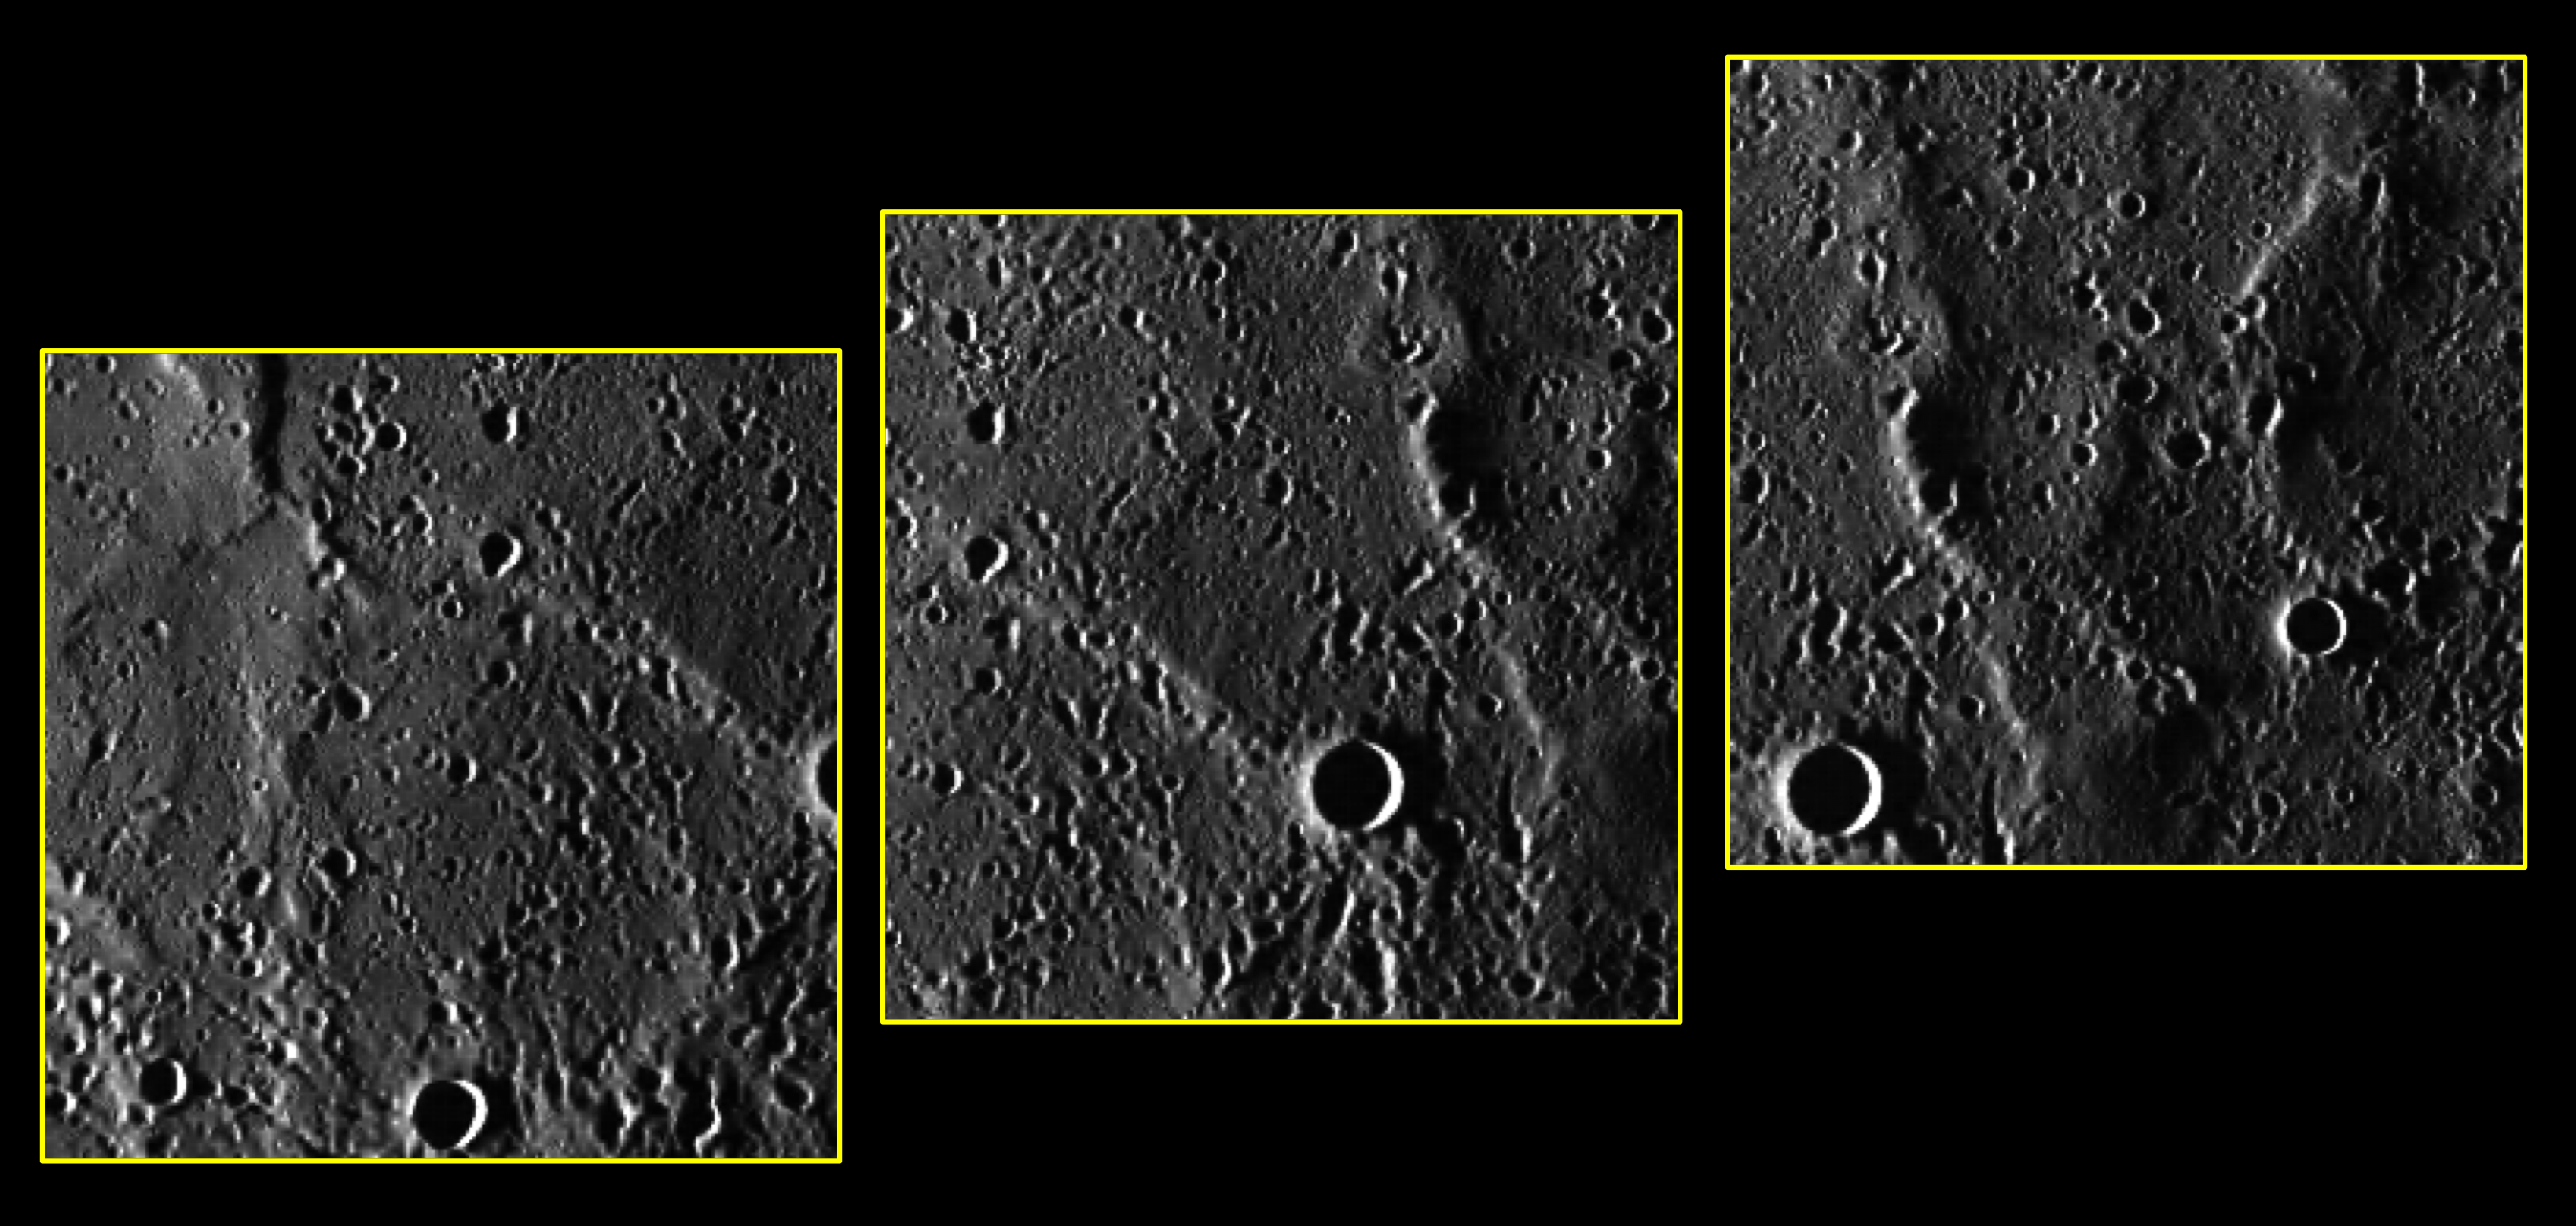

Polar Express

These three images are of Mercury’s far-northern “Arctic” region, skirting the 80° N latitude circle, and bring us a glimpse of territory not previously imaged by spacecraft. MESSENGER engineering , instrument, operations, and science teams are checking the performance of the spacecraft and science instruments in the challenging environment in orbit around the planet closest to the Sun. These images and others collected during this “commissioning period” afford an opportunity to test our ability to mosaic overlapping images. These three images were binned on the spacecraft from their original 1024 x 1024 pixel size to 256 x 256. This type of image compression helps to reduce the amount of data that must be downlinked across interplanetary space from MESSENGER to the Deep Space Network on Earth. The images here are not map projected but have been rotated so that north is approximately toward the top.

On March 17, 2011 (March 18, 2011, UTC), MESSENGER became the first spacecraft ever to orbit the planet Mercury. The mission is currently in its commissioning phase, during which spacecraft and instrument performance are verified through a series of specially designed checkout activities. In the course of the one-year primary mission, the spacecraft’s seven scientific instruments and radio science investigation will unravel the history and evolution of the Solar System’s innermost planet. Visit the Why Mercury? section of this website to learn more about the science questions that the MESSENGER mission has set out to answer.

Date acquired: March 30, 2011
Image Mission Elapsed Time (MET): 209939337, 209939352, 209939367
Image ID: 67333, 67341, 67349
Instrument: Wide Angle Camera (WAC) of the Mercury Dual Imaging System (MDIS)
WAC filter: 7 (748 nanometers)
Center Latitude (67341): 80.1° N
Center Longitude (67341): 62.1° E
Resolution: 350 meters/pixel
Scale: Each frame is about 85 kilometers (53 miles) across

These images are from MESSENGER, a NASA Discovery mission to conduct the first orbital study of the innermost planet, Mercury. For information regarding the use of images, see the MESSENGER image use policy.

Credit: NASA/Johns Hopkins University Applied Physics Laboratory/Carnegie Institution of Washington